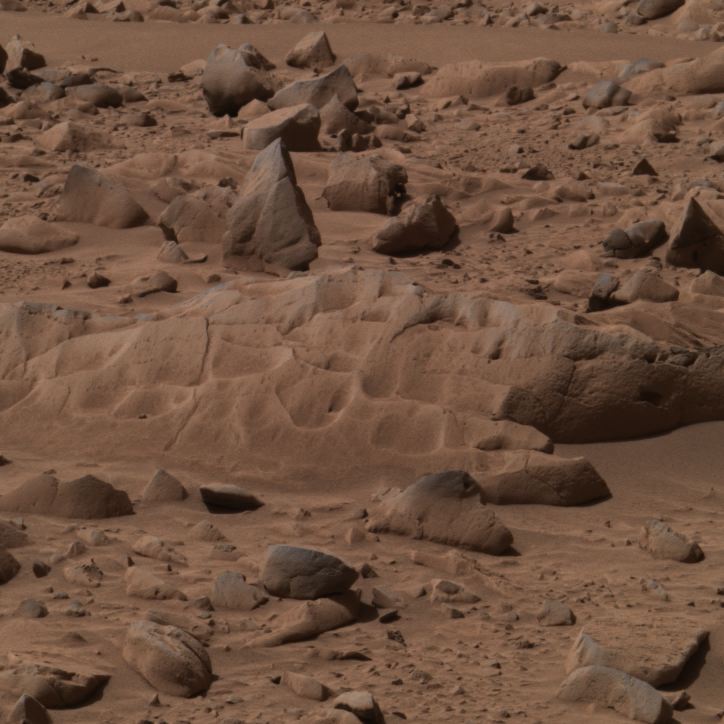

‘Mazatzal’ Before the Grind

This approximate true-color image taken by the panoramic camera on the Mars Exploration Rover Spirit shows the rock dubbed “Mazatzal” before the rover drilled into it with its rock abrasion tool. On sol 82, Spirit ground into a circular patch of the rock called “New York,” then repeated this operation on sol 85 to complete the hole. Several observations were made during this grinding process with the rover’s suite of scientific instruments. Preliminary results suggest that fluid may have been present during Mazatzal’s formation. Images from the panoramic camera’s blue, green and red filters (480, 530 and 600-nanometer filters) were combined to make this picture.

Credit: NASA/JPL/USGS/Cornell